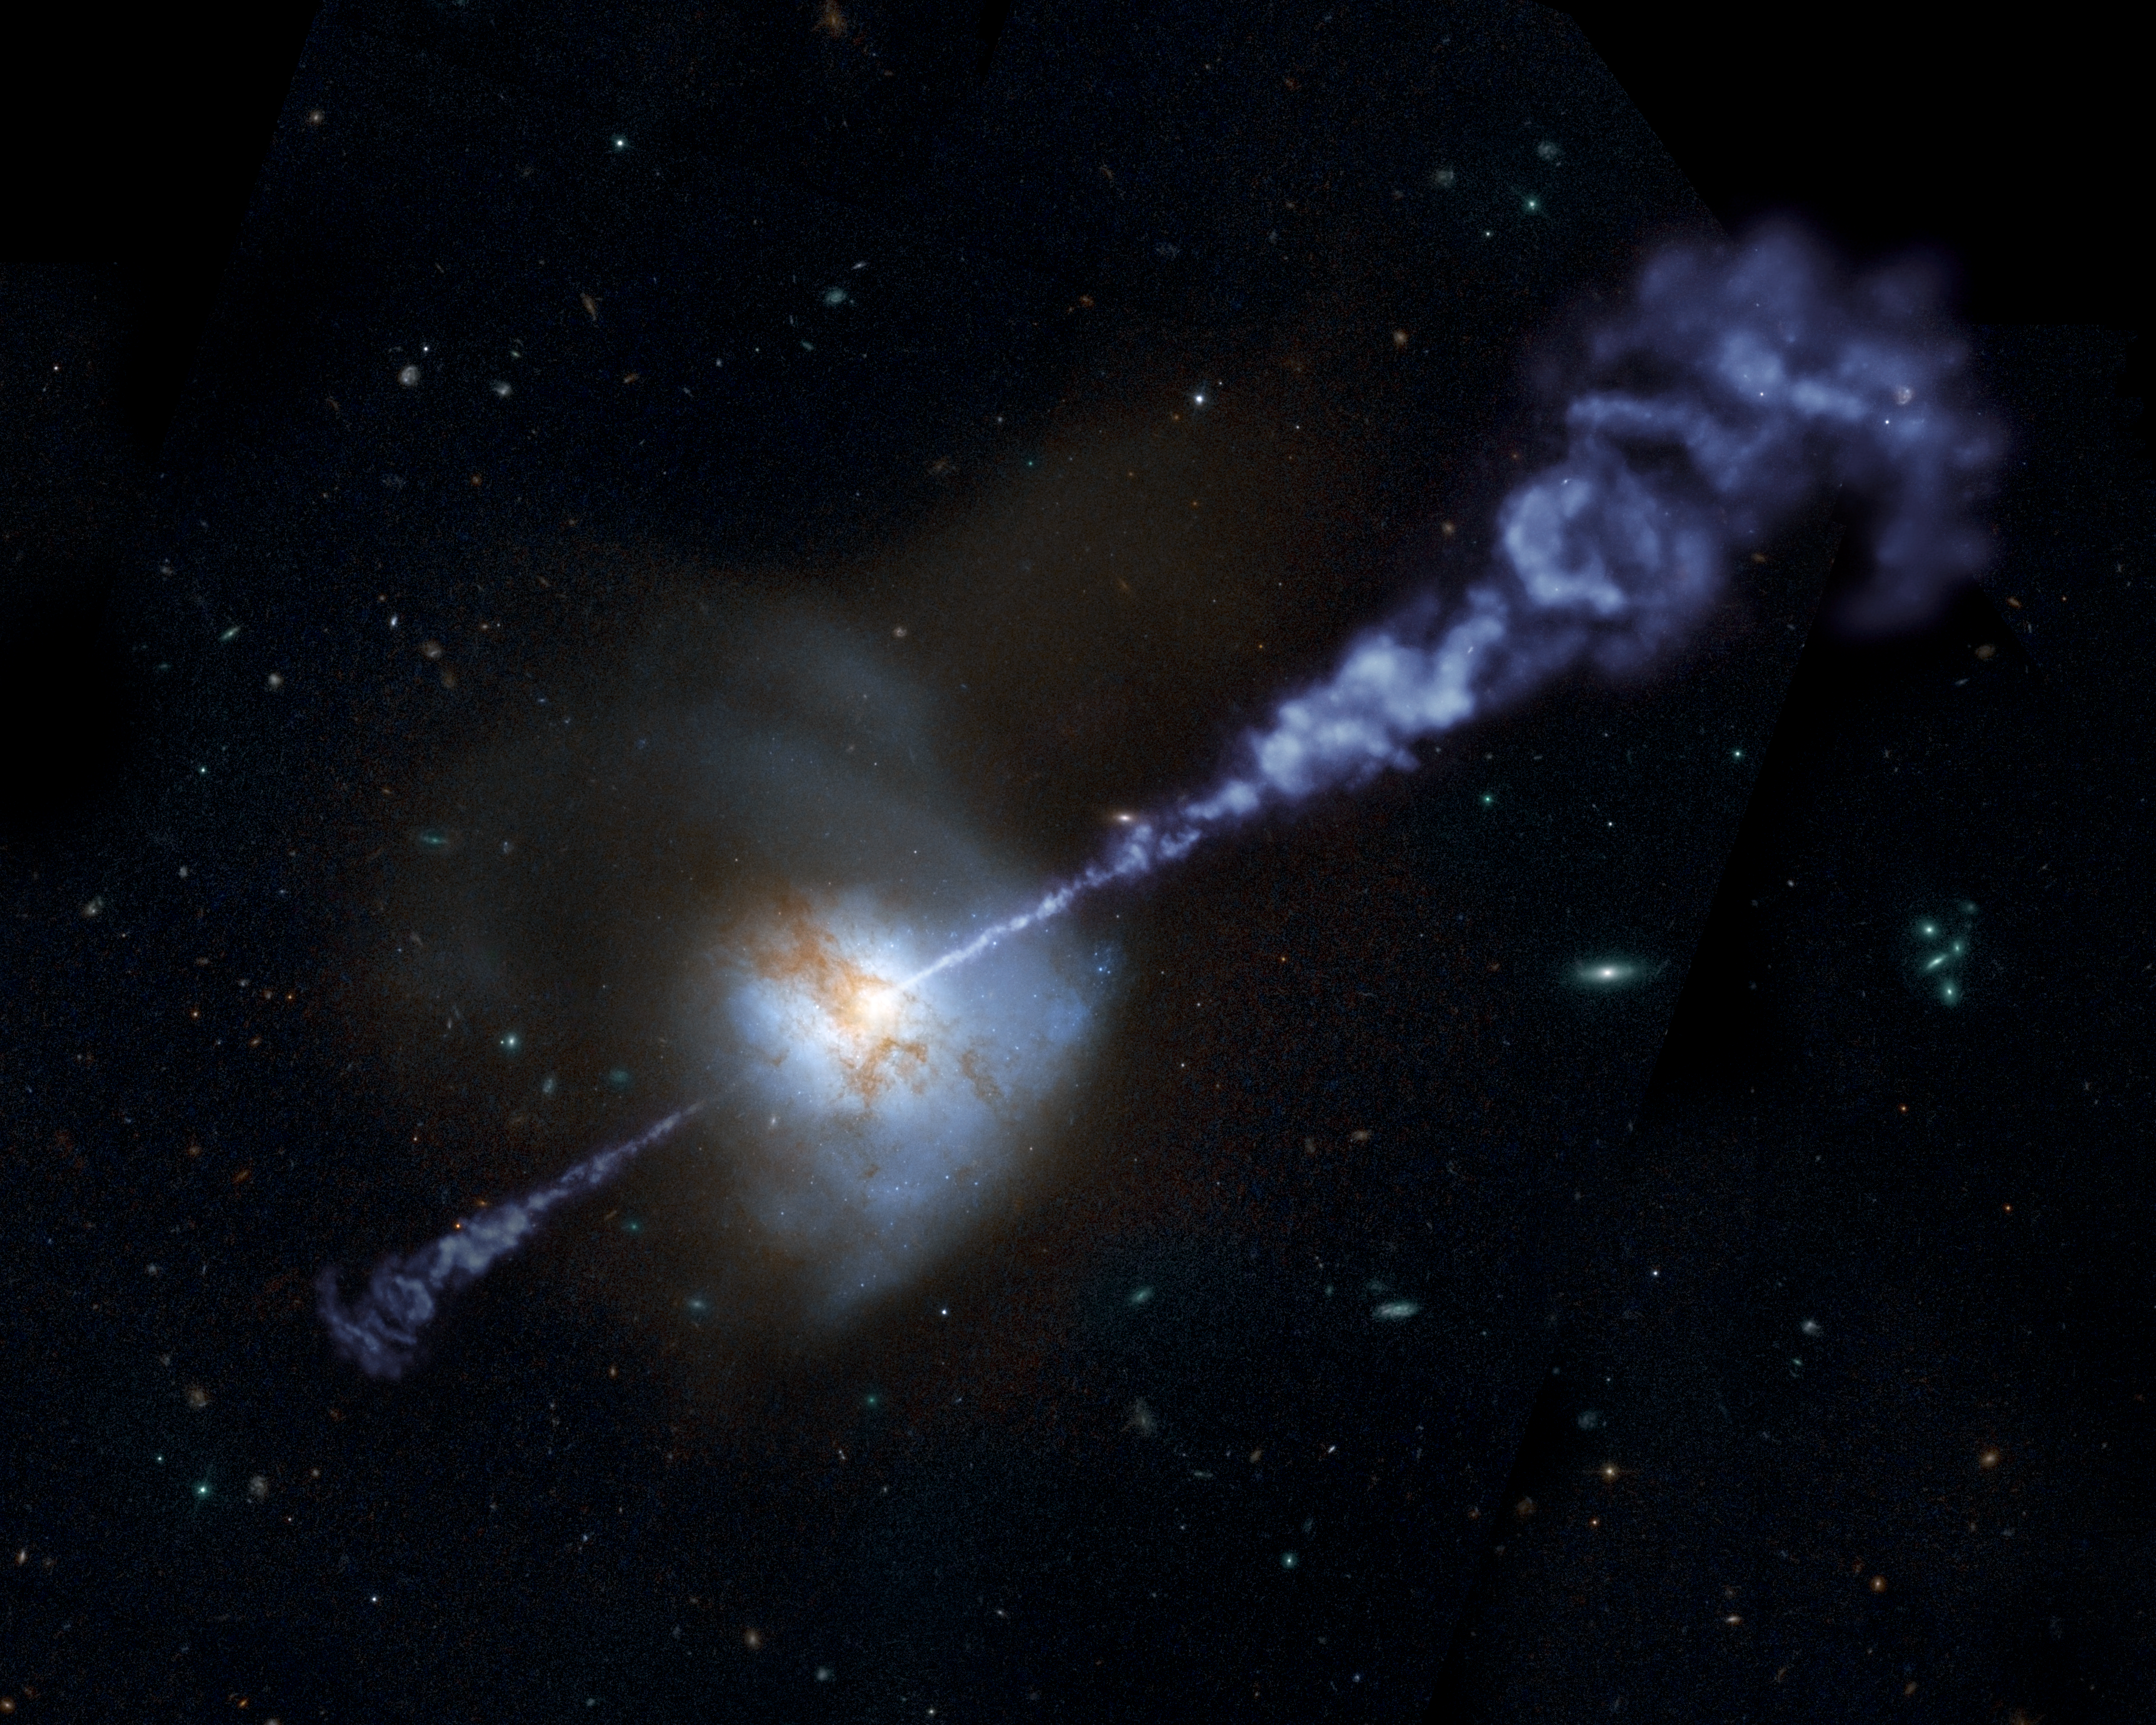

Artist’s Concept: Active Black Hole Squashes Star Formation

The Herschel Space Observatory has shown that galaxies with the most powerful, active, supermassive black holes at their cores produce fewer stars than galaxies with less active black holes.

Supermassive black holes are believed to reside in the hearts of all large galaxies. When gas falls upon these monsters, the materials are accelerated and heated around the black hole, releasing great torrents of energy. In the process, active black holes often generate colossal jets that blast out twin streams of heated matter.

Inflows of gas into a galaxy also fuel the formation of new stars. In a new study of distant galaxies, Herschel helped show that star formation and black hole activity increase together, but only up to a point. Astronomers think that if an active black hole flares up too much, it starts spewing radiation that prevents raw material from coalescing into new stars.

This artistically modified image of the local galaxy Arp 220, captured by the Hubble Space Telescope, helps illustrate the Herschel results. The bright core of the galaxy, paired with an overlaid artist’s impression of jets emanating from it, indicate that the central black hole’s activity is intensifying. As the active black hole continues to rev up, the rate of star formation will, in turn, be suppressed in the galaxy. Astronomers want to further study how star formation and black hole activity are intertwined.

Herschel is a European Space Agency cornerstone mission, with science instruments provided by consortia of European institutes and with important participation by NASA. NASA’s Herschel Project Office is based at NASA’s Jet Propulsion Laboratory. JPL contributed mission-enabling technology for two of Herschel’s three science instruments. The NASA Herschel Science Center, part of the Infrared Processing and Analysis Center at the California Institute of Technology in Pasadena, supports the United States astronomical community. Caltech manages JPL for NASA.

Credit: NASA/JPL-Caltech